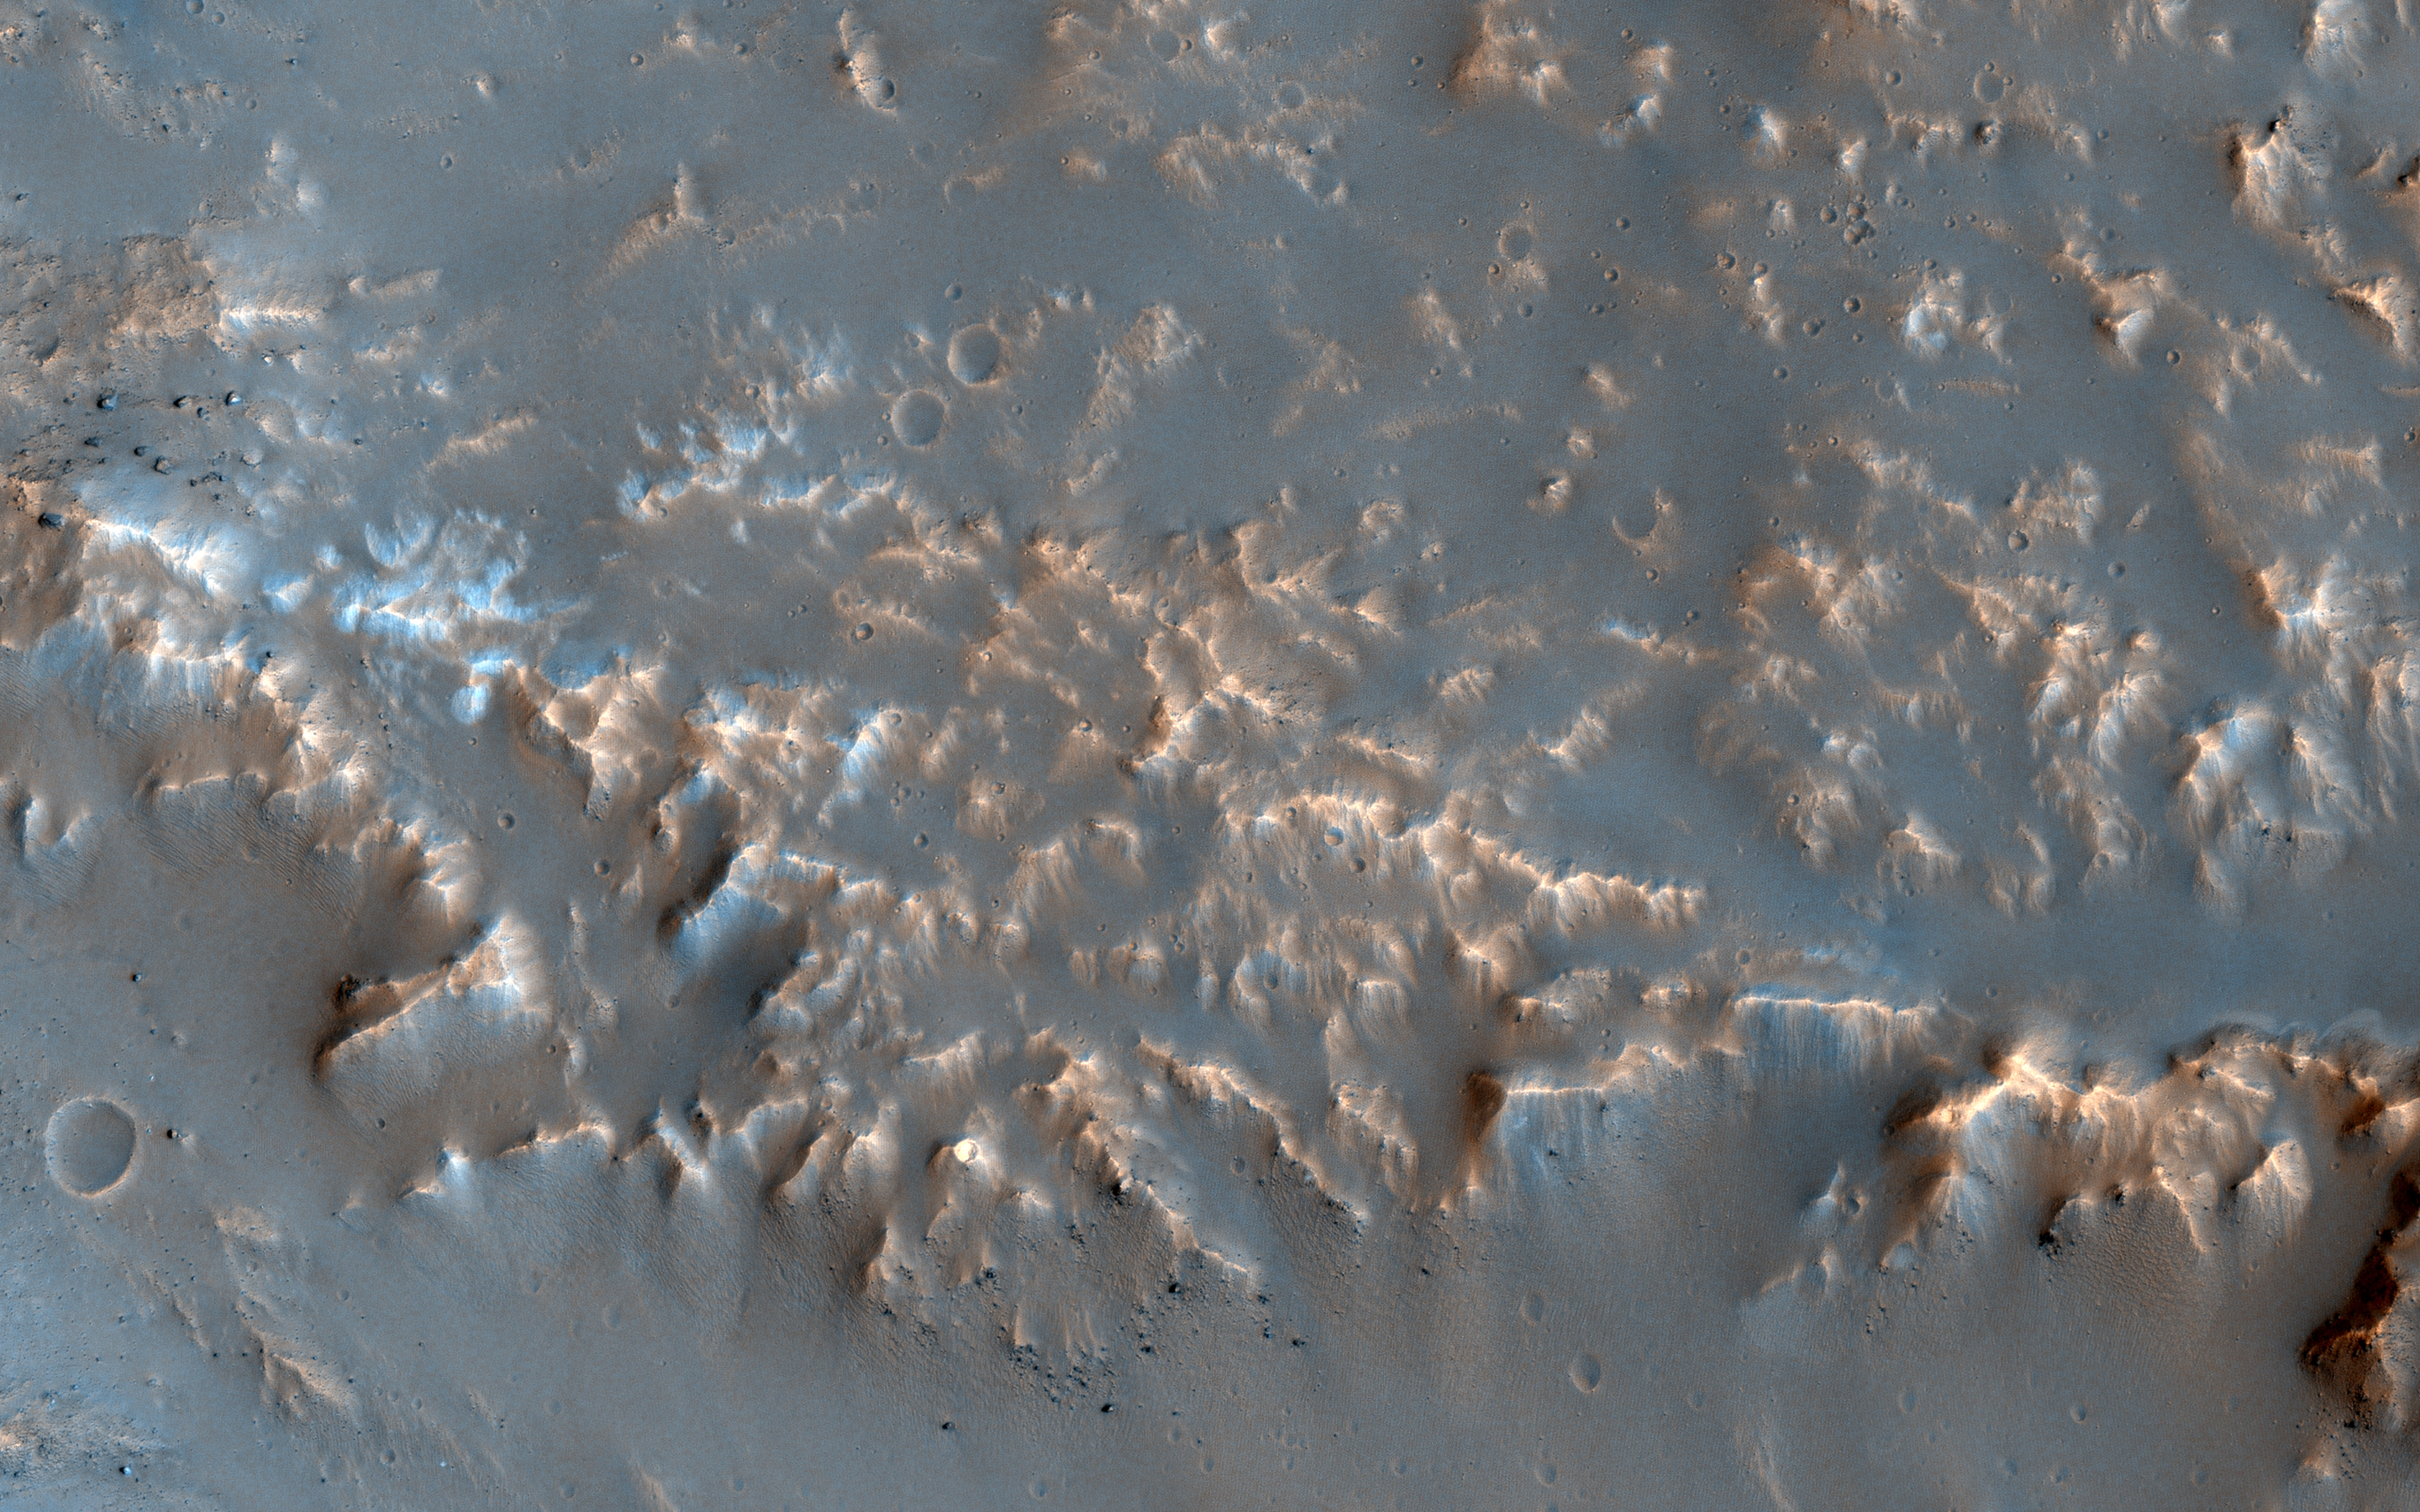

Well-Preserved Impact Ejecta and Impact Melt-Rich Deposits in Terra Sabaea

This image of a well-preserved unnamed elliptical crater in Terra Sabaea, is illustrative of the complexity of ejecta deposits forming as a by-product of the impact process that shapes much of the surface of Mars.

Here we see a portion of the western ejecta deposits emanating from a 10-kilometer impact crater that occurs within the wall of a larger, 60-kilometer-wide crater. In the central part is a lobe-shaped portion of the ejecta blanket from the smaller crater. The crater is elliptical not because of an angled (oblique) impact, but because it occurred on the steep slopes of the wall of a larger crater. This caused it to be truncated along the slope and elongated perpendicular to the slope. As a result, any impact melt from the smaller crater would have preferentially deposited down slope and towards the floor of the larger crater (towards the west).

Within this deposit, we can see fine-scale morphological features in the form of a dense network of small ridges and pits. These crater-related pitted materials are consistent with volatile-rich impact melt-bearing deposits seen in some of the best-preserved craters on Mars (e.g., Zumba, Zunil, etc.). These deposits formed immediately after the impact event, and their discernible presence relate to the preservation state of the crater. This image is an attempt to visualize the complex formation and emplacement history of these enigmatic deposits formed by this elliptical crater and to understand its degradation history.

The University of Arizona, Tucson, operates HiRISE, which was built by Ball Aerospace & Technologies Corp., Boulder, Colo. NASA’s Jet Propulsion Laboratory, a division of Caltech in Pasadena, California, manages the Mars Reconnaissance Orbiter Project for NASA’s Science Mission Directorate, Washington.

Credit: NASA/JPL-Caltech/Univ. of Arizona